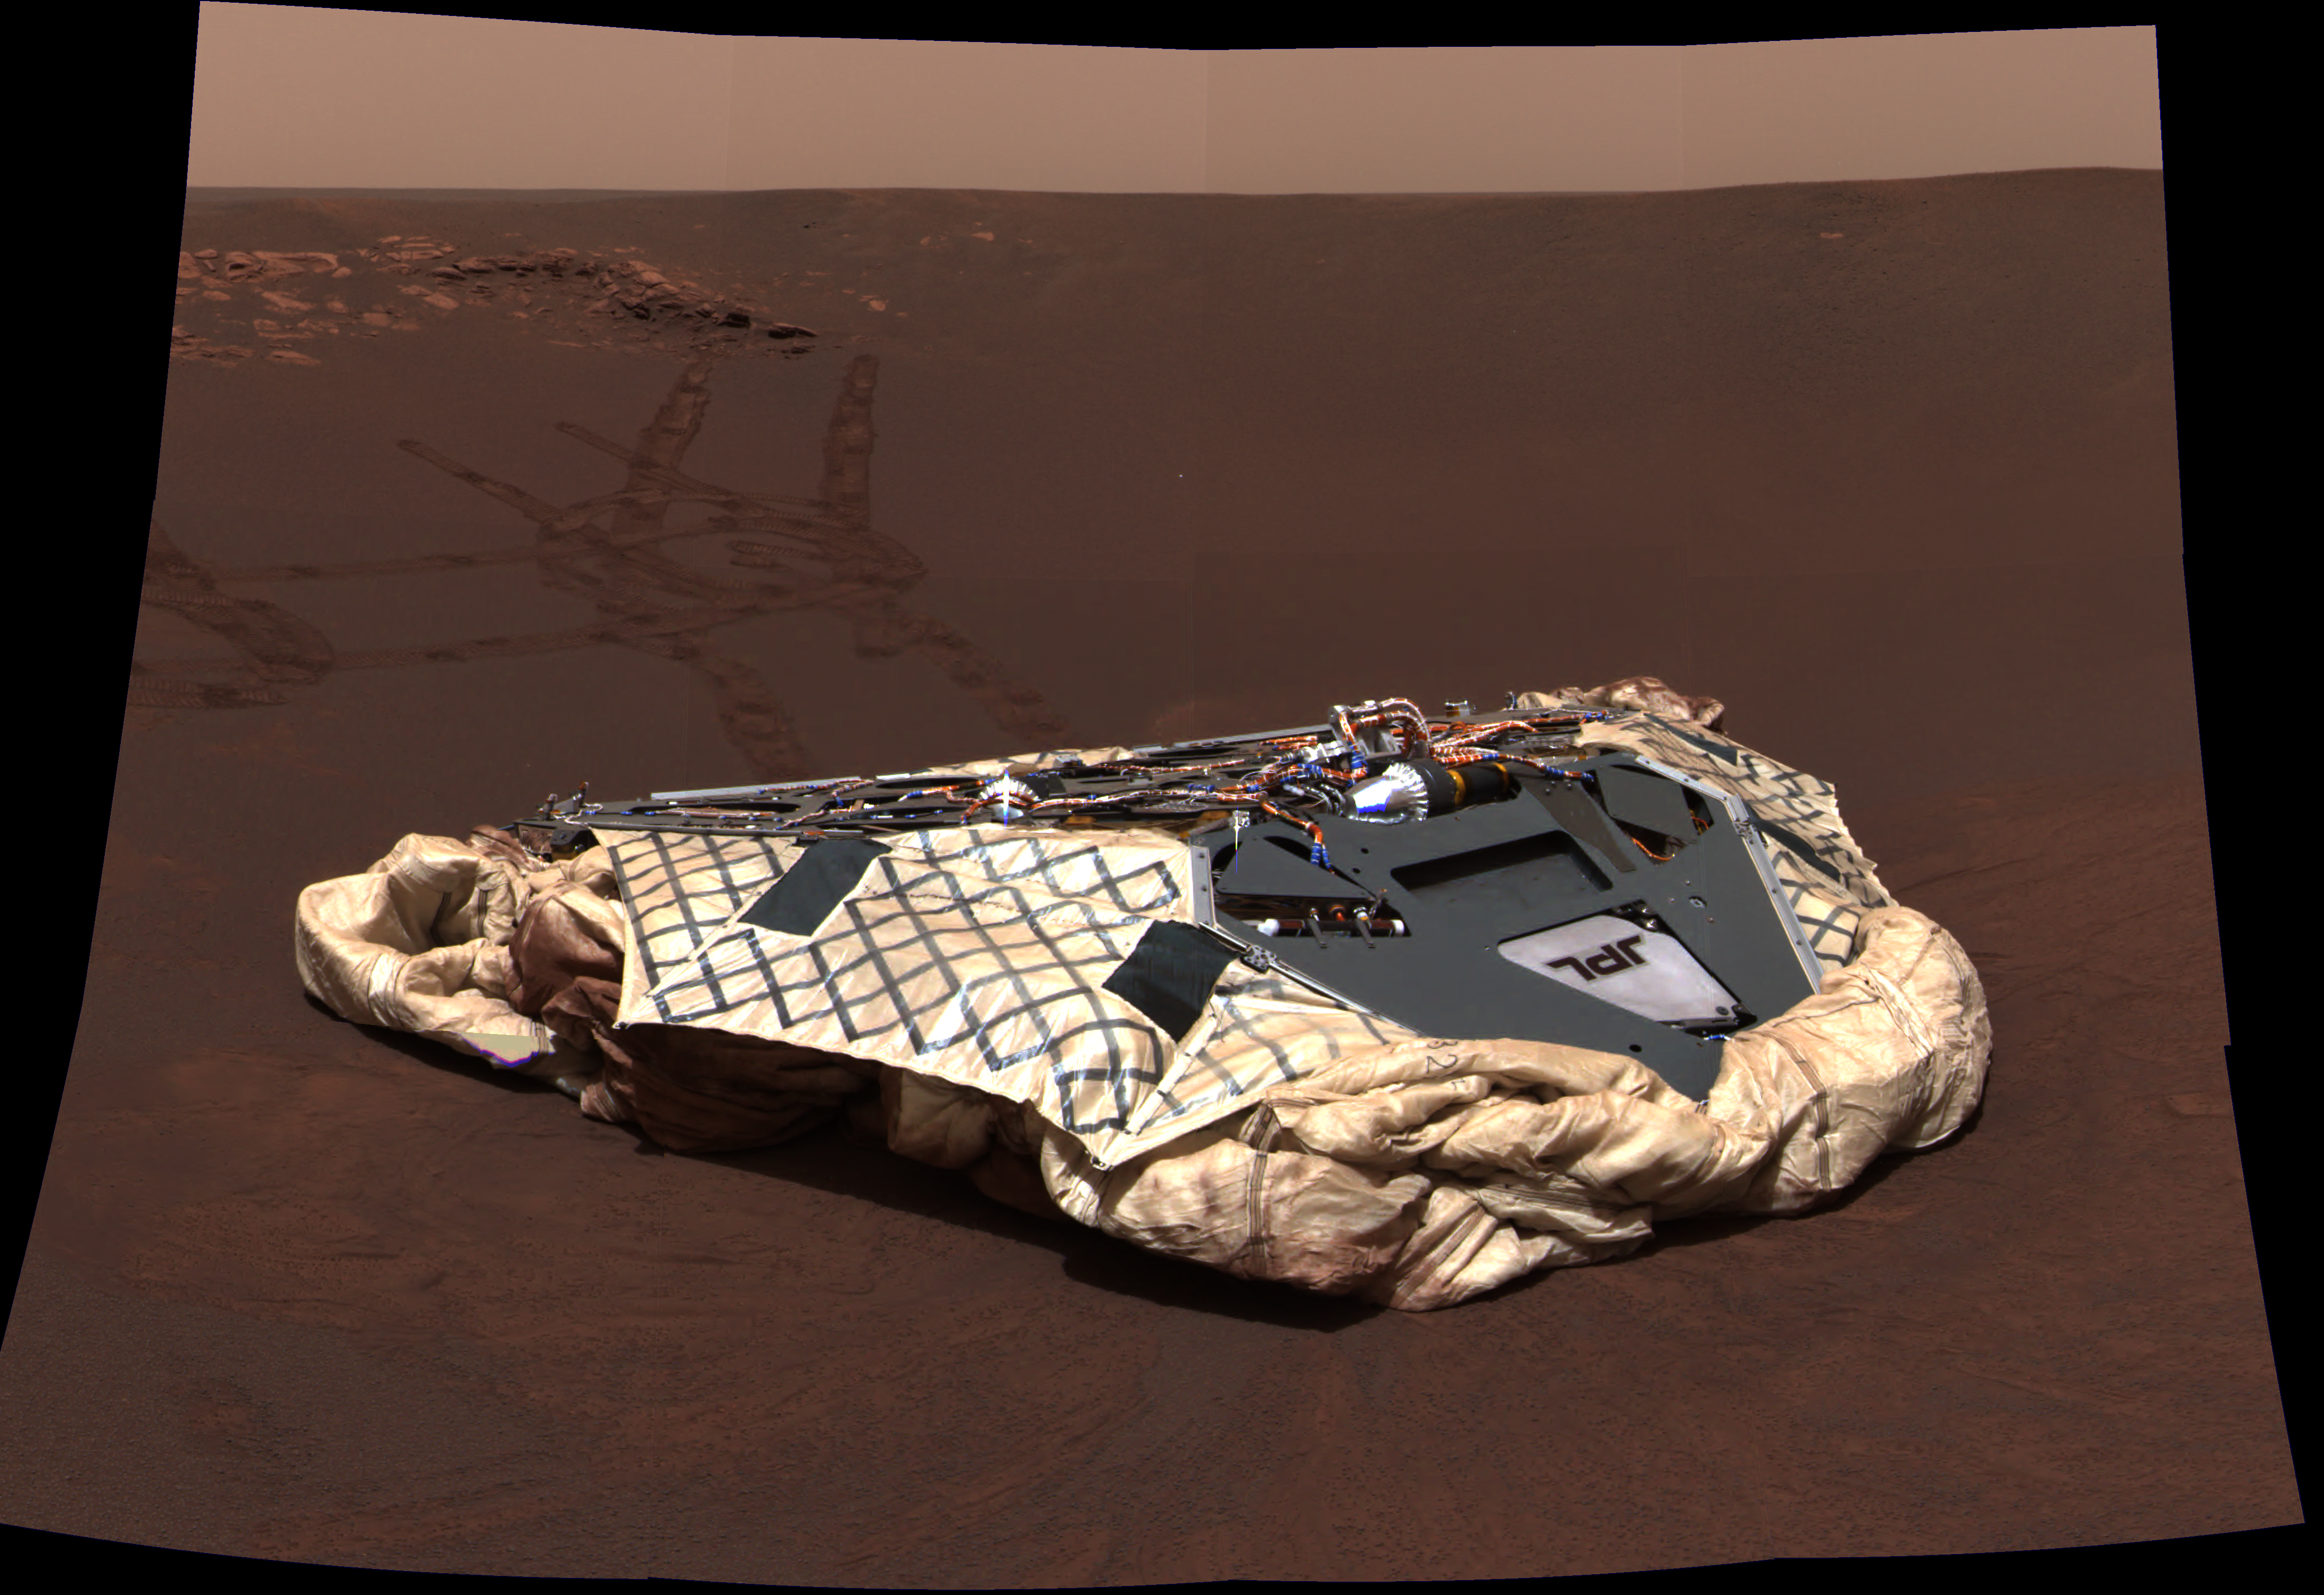

Opportunity’s Empty Nest

This image taken by the panoramic camera onboard the Mars Exploration Rover Opportunity shows the rover’s now-empty lander, the Challenger Memorial Station, at Meridiani Planum, Mars. The image was acquired on the 24th martian day, or sol, of Opportunity’s mission at approximately 13:00 Local Solar Time. This is a mosaic image consisting of 12 color images acquired with the camera’s red, green and blue filters. The color balance has been set to approximate the colors that a human eye would see.

Credit: NASA/JPL/Cornell